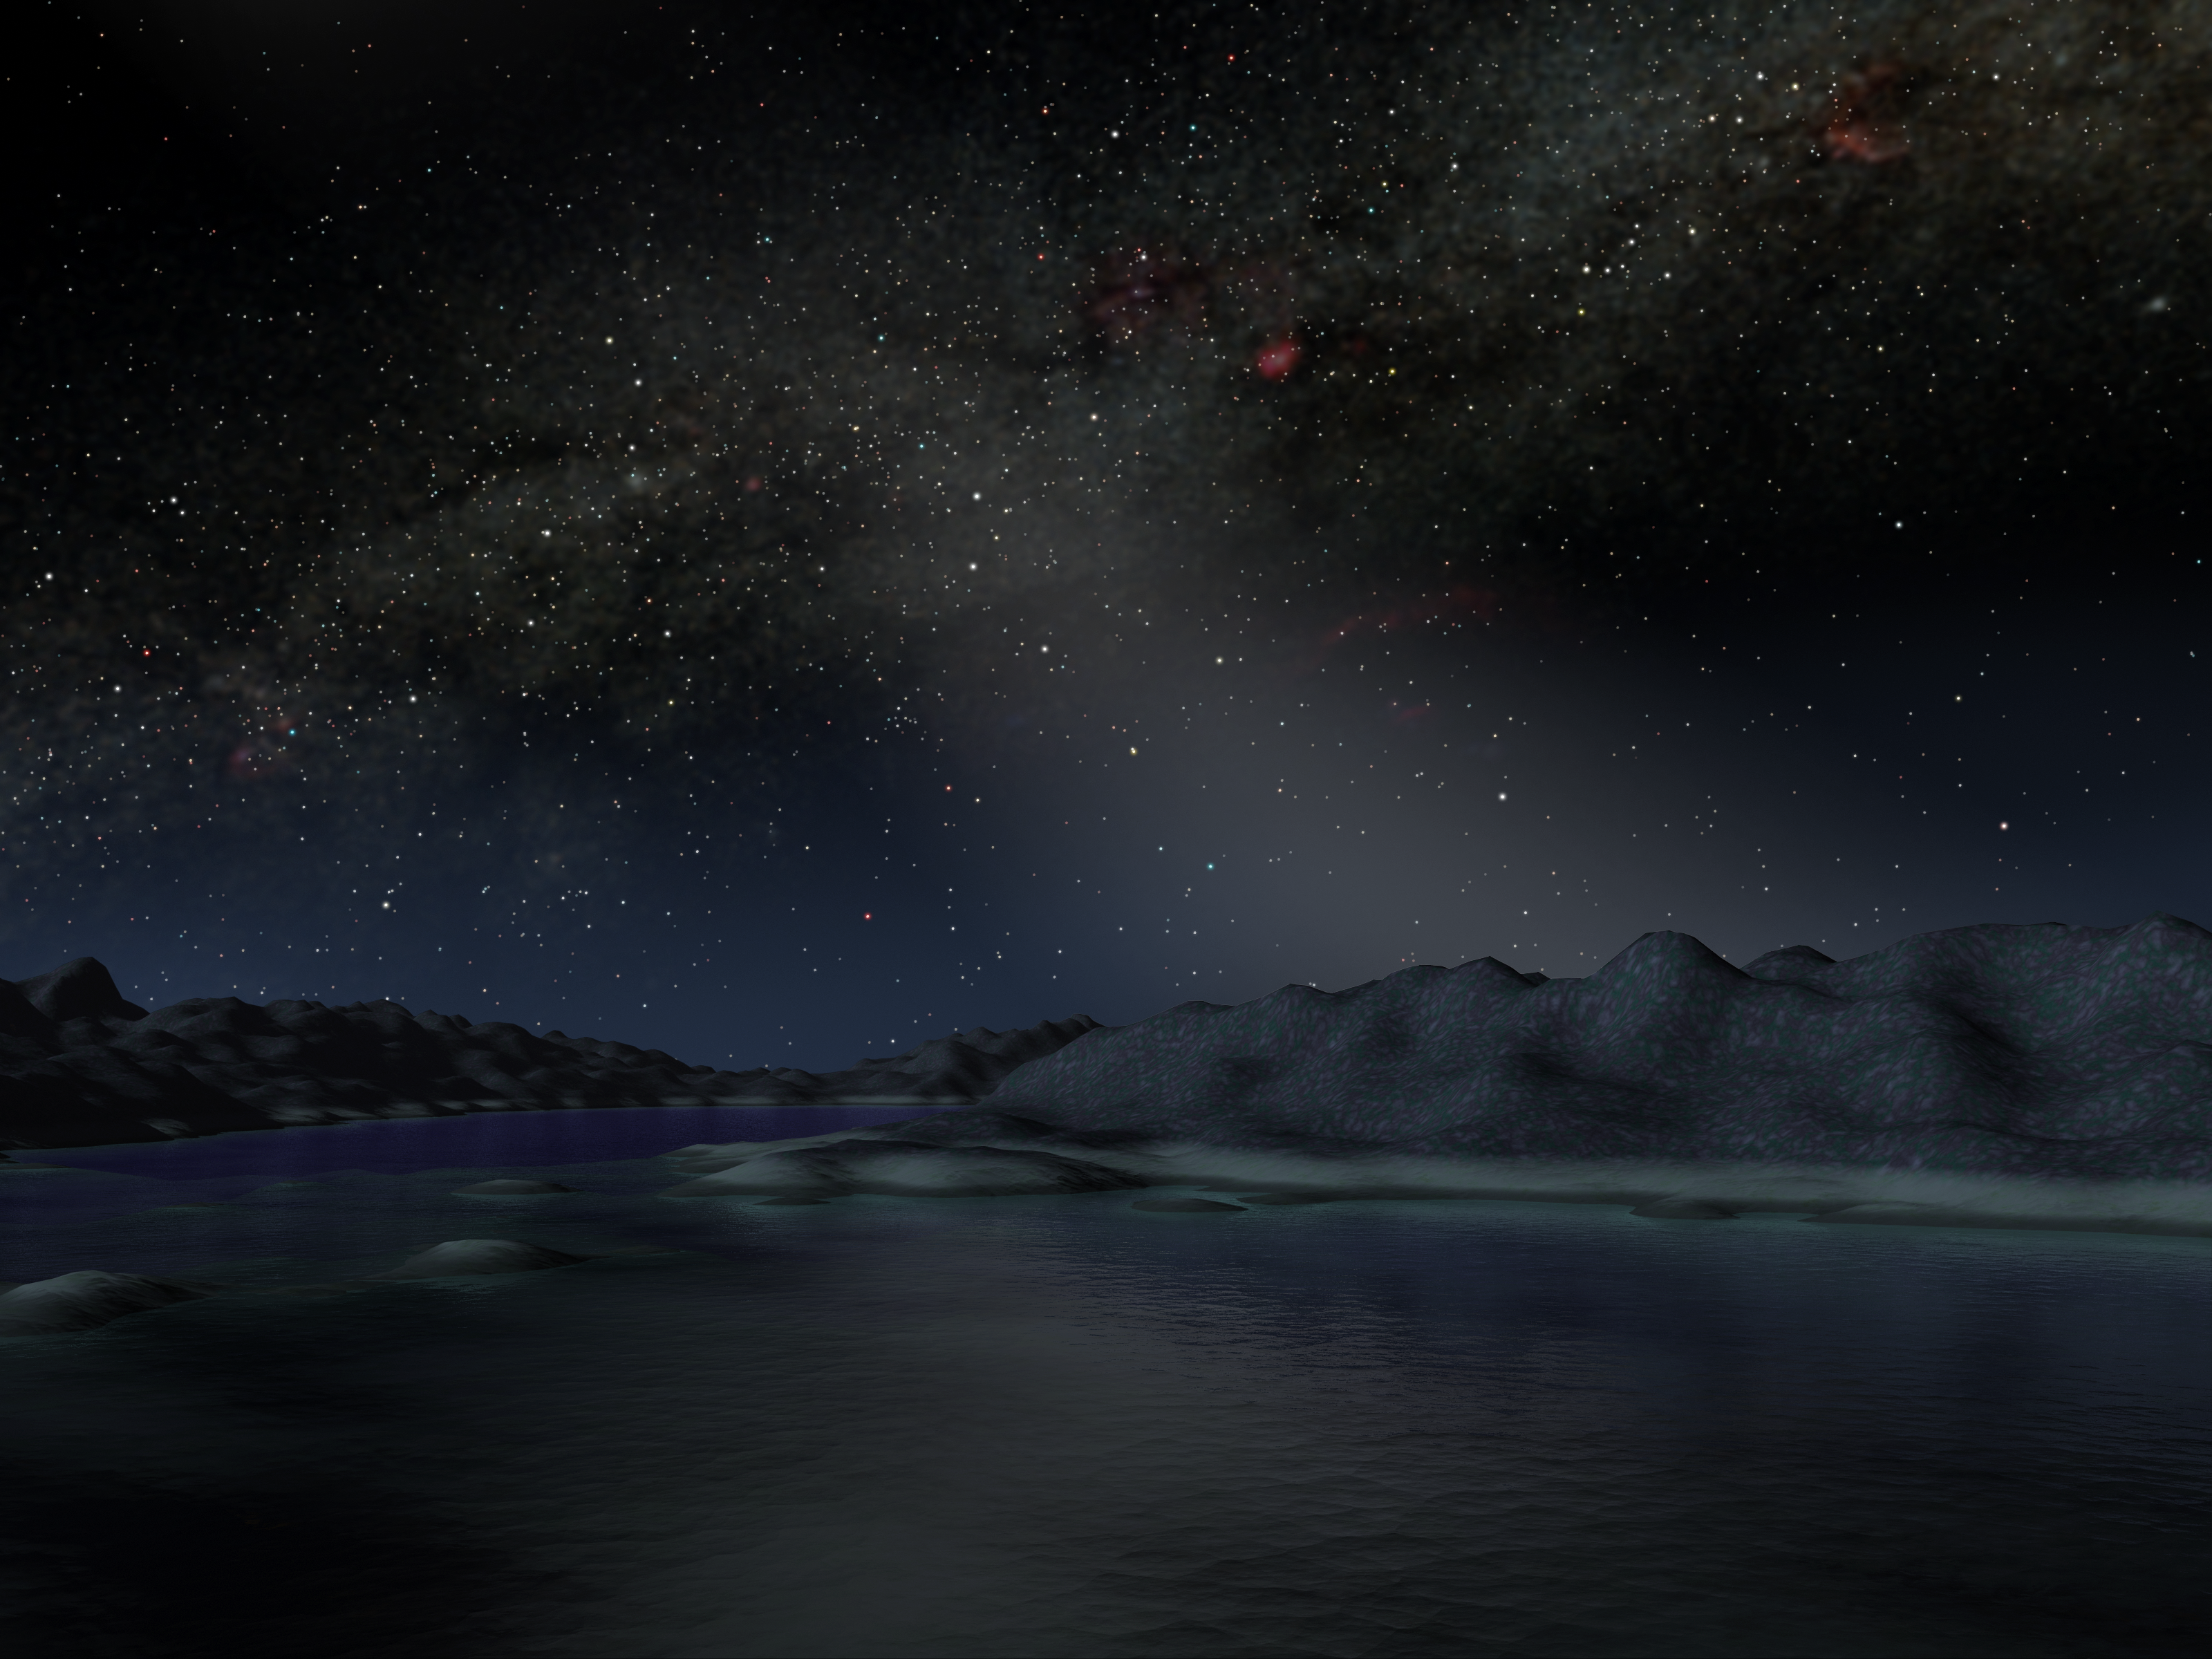

Hints of Our Own Asteroid Belt

In our solar system, anybody observing the skies on a moonless night far from city lights can see the sunlight that is scattered by dust in our asteroid belt. Called zodiacal light and sometimes the "false dawn," this light appears in this artist's concept as a dim band stretching up from the horizon when the Sun is about to rise or set. The light is faint enough that the disk of our Milky Way galaxy remains the most prominent feature in the sky. (The Milky Way disk is shown perpendicular to the zodiacal light)

Credit: NASA/JPL-Caltech/R. Hurt (SSC)